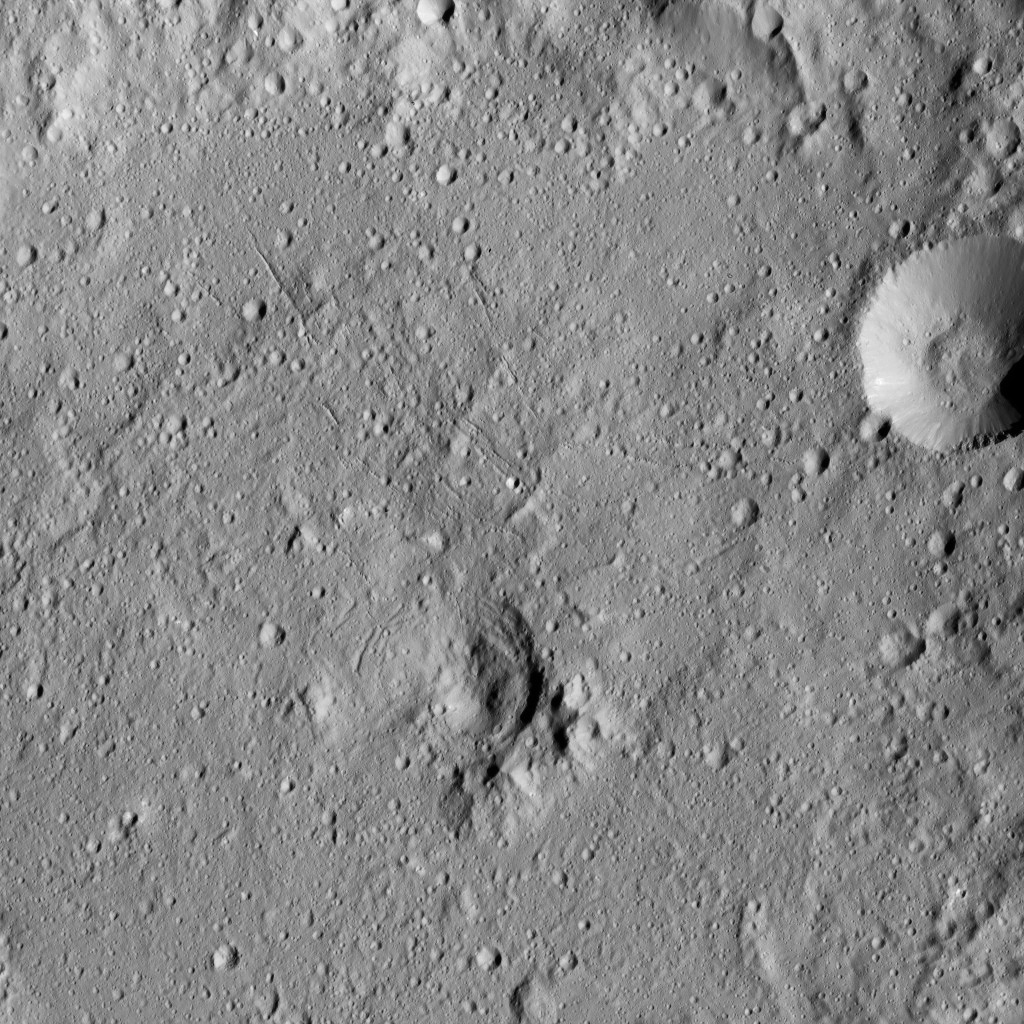

Dawn LAMO Image 166

This view from NASA’s Dawn spacecraft shows the center of Gaue Crater (52 miles or 84 kilometers wide) on Ceres.

Dawn took this image on May 30, 2016, from its low-altitude mapping orbit, at a distance of about 240 miles (385 kilometers) above the surface. The image resolution is 120 feet (35 meters) per pixel.

Dawn’s mission is managed by JPL for NASA’s Science Mission Directorate in Washington. Dawn is a project of the directorate’s Discovery Program, managed by NASA’s Marshall Space Flight Center in Huntsville, Alabama. UCLA is responsible for overall Dawn mission science. Orbital ATK, Inc., in Dulles, Virginia, designed and built the spacecraft. The German Aerospace Center, the Max Planck Institute for Solar System Research, the Italian Space Agency and the Italian National Astrophysical Institute are international partners on the mission team.

Credit: NASA/JPL-Caltech/UCLA/MPS/DLR/IDA